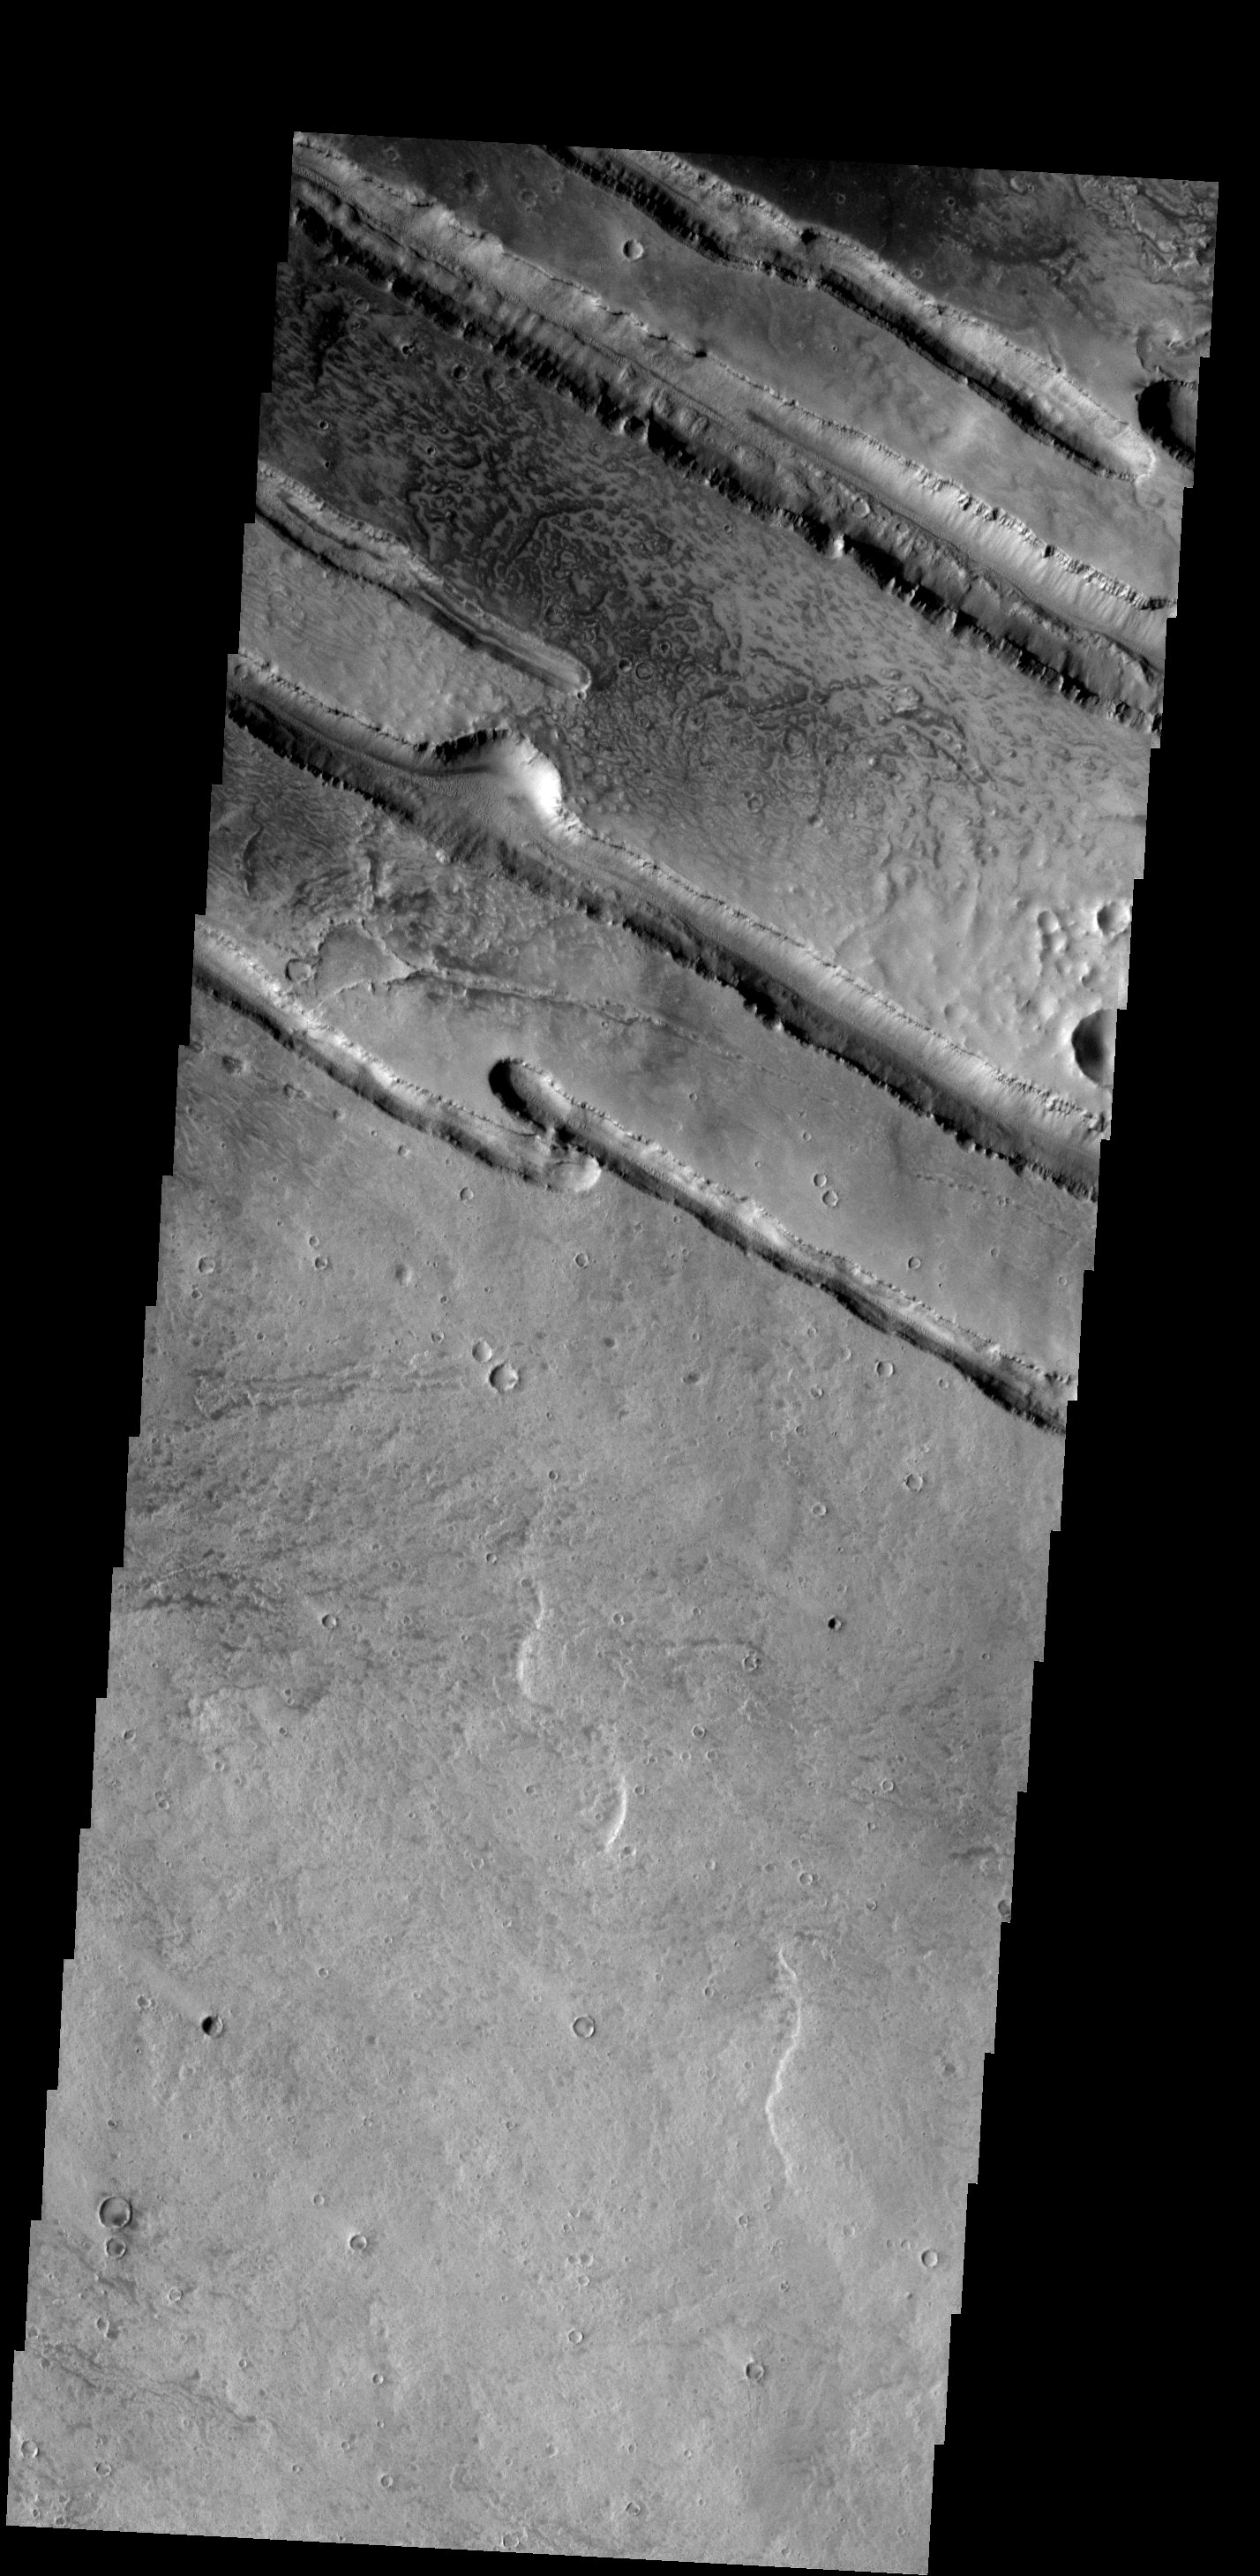

Linear Fractures

These linear fractures are part of Panchaia Rupes.

Image information: VIS instrument. Latitude 29.9N, Longitude 138.5E. 19 meter/pixel resolution.

Please see the THEMIS Data Citation Note for details on crediting THEMIS images.

Note: this THEMIS visual image has not been radiometrically nor geometrically calibrated for this preliminary release. An empirical correction has been performed to remove instrumental effects. A linear shift has been applied in the cross-track and down-track direction to approximate spacecraft and planetary motion. Fully calibrated and geometrically projected images will be released through the Planetary Data System in accordance with Project policies at a later time.

NASA’s Jet Propulsion Laboratory manages the 2001 Mars Odyssey mission for NASA’s Office of Space Science, Washington, D.C. The Thermal Emission Imaging System (THEMIS) was developed by Arizona State University, Tempe, in collaboration with Raytheon Santa Barbara Remote Sensing. The THEMIS investigation is led by Dr. Philip Christensen at Arizona State University. Lockheed Martin Astronautics, Denver, is the prime contractor for the Odyssey project, and developed and built the orbiter. Mission operations are conducted jointly from Lockheed Martin and from JPL, a division of the California Institute of Technology in Pasadena.

Credit: NASA/JPL/ASU